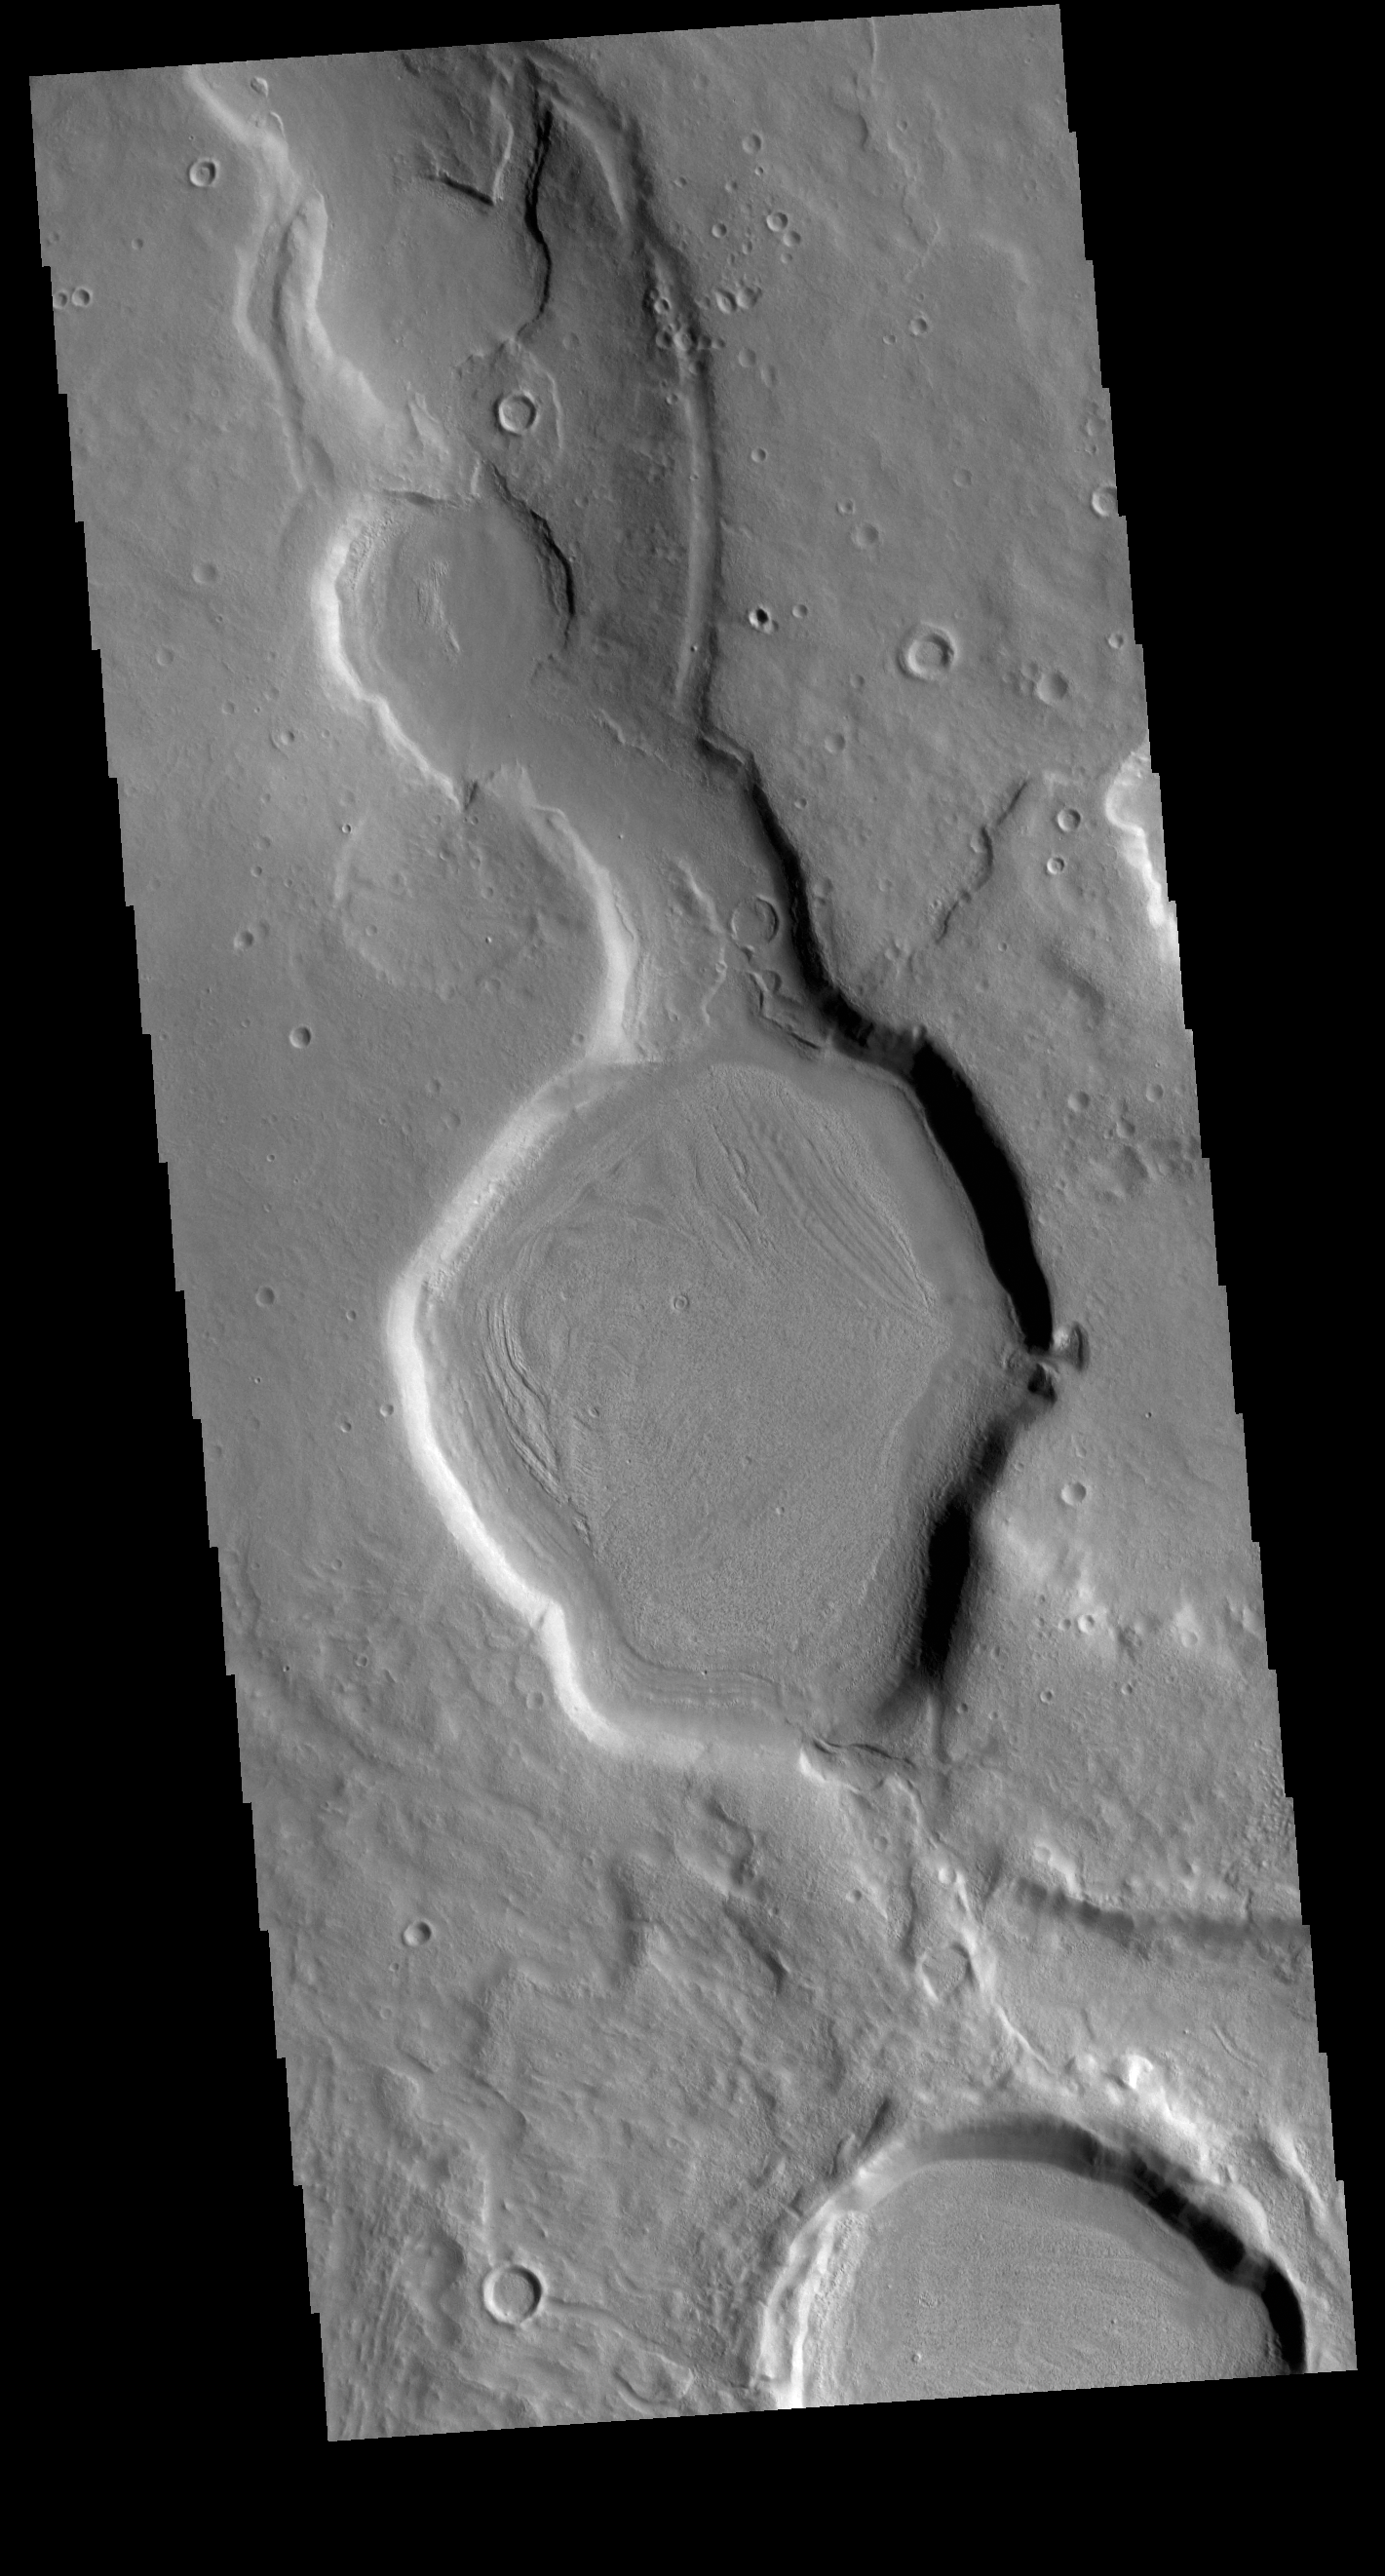

Arabia Terra Channel

Today’s VIS image is located in northern Arabia Terra. This region is dissected with numerous unnamed channels of all sizes and complexities. The channel in this image is one of many small tributary channels that coalesce into larger channels that eventually empty into the lower elevation northern plains.

Credit: NASA/JPL-Caltech/ASU